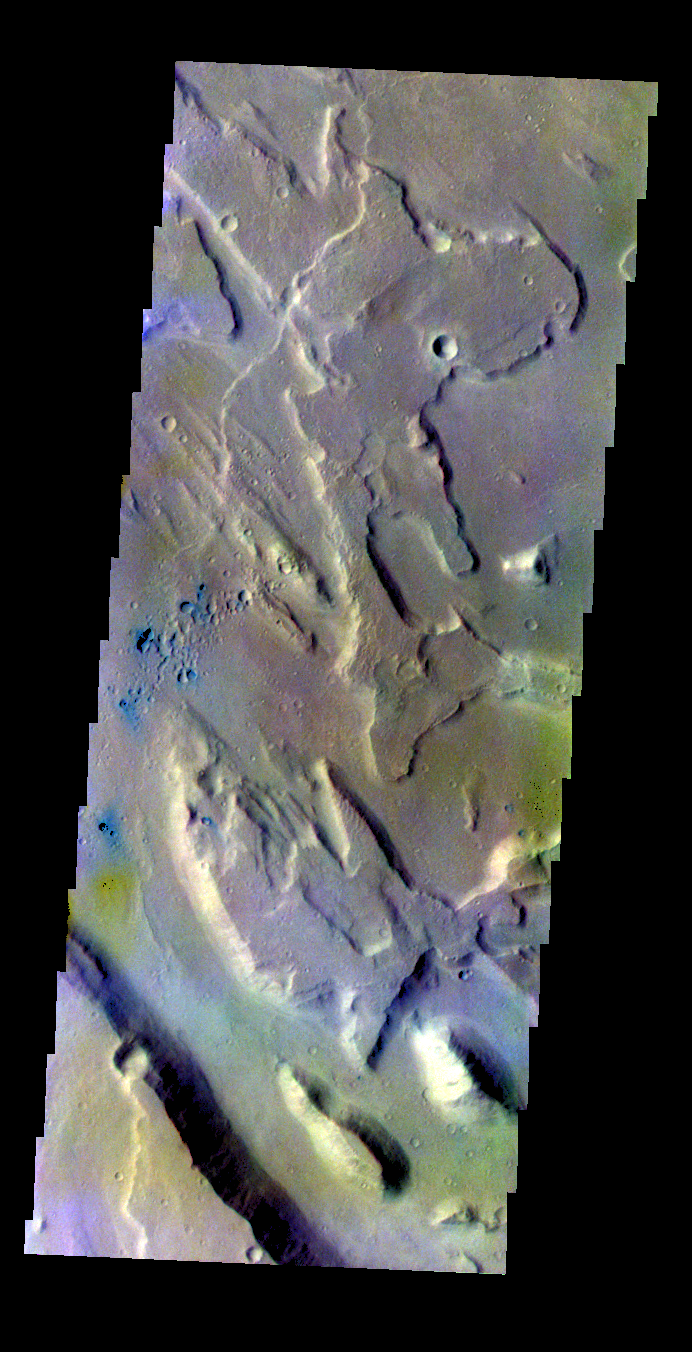

Ares Vallis – False Color

The THEMIS VIS camera contains 5 filters. The data from different filters can be combined in multiple ways to create a false color image. These false color images may reveal subtle variations of the surface not easily identified in a single band image. Today’s false color image shows part of Ares Vallis.

Credit: NASA/JPL-Caltech/ASU